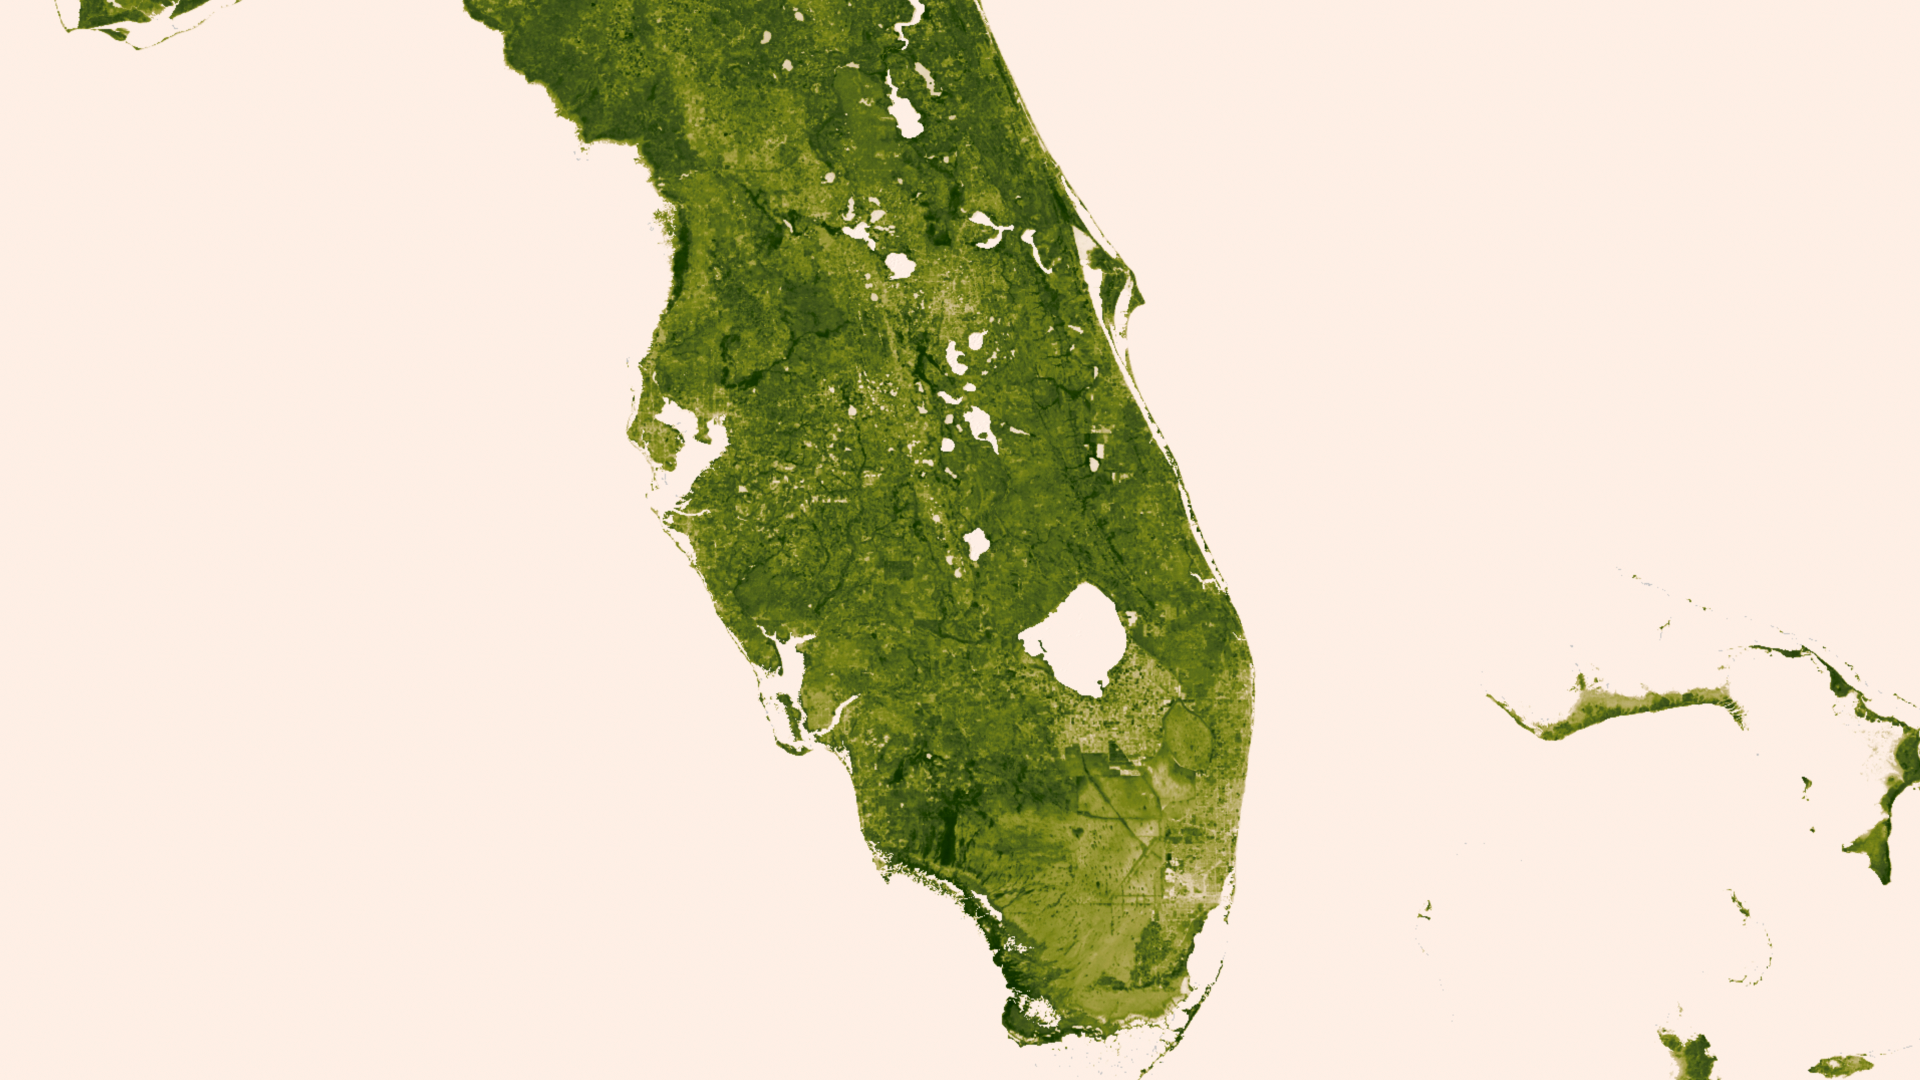

Florida Everglades

A "river of grass" extending south of Lake Okeechobee shows how the area was modified by man with visible areas of dense agriculture, urban sprawl and water conservation areas delineated by a series of waterways that crisscross Southern Florida. The image was created March 18-24, 2013 from the Visible-Infrared Imager/Radiometer Suite (VIIRS) instrument aboard the Suomi National Polar-orbiting Partnership or Suomi NPP satellite, a partnership between NASA and the National Oceanic and Atmospheric Administration, or NOAA.

Credit: NASA/NOAA